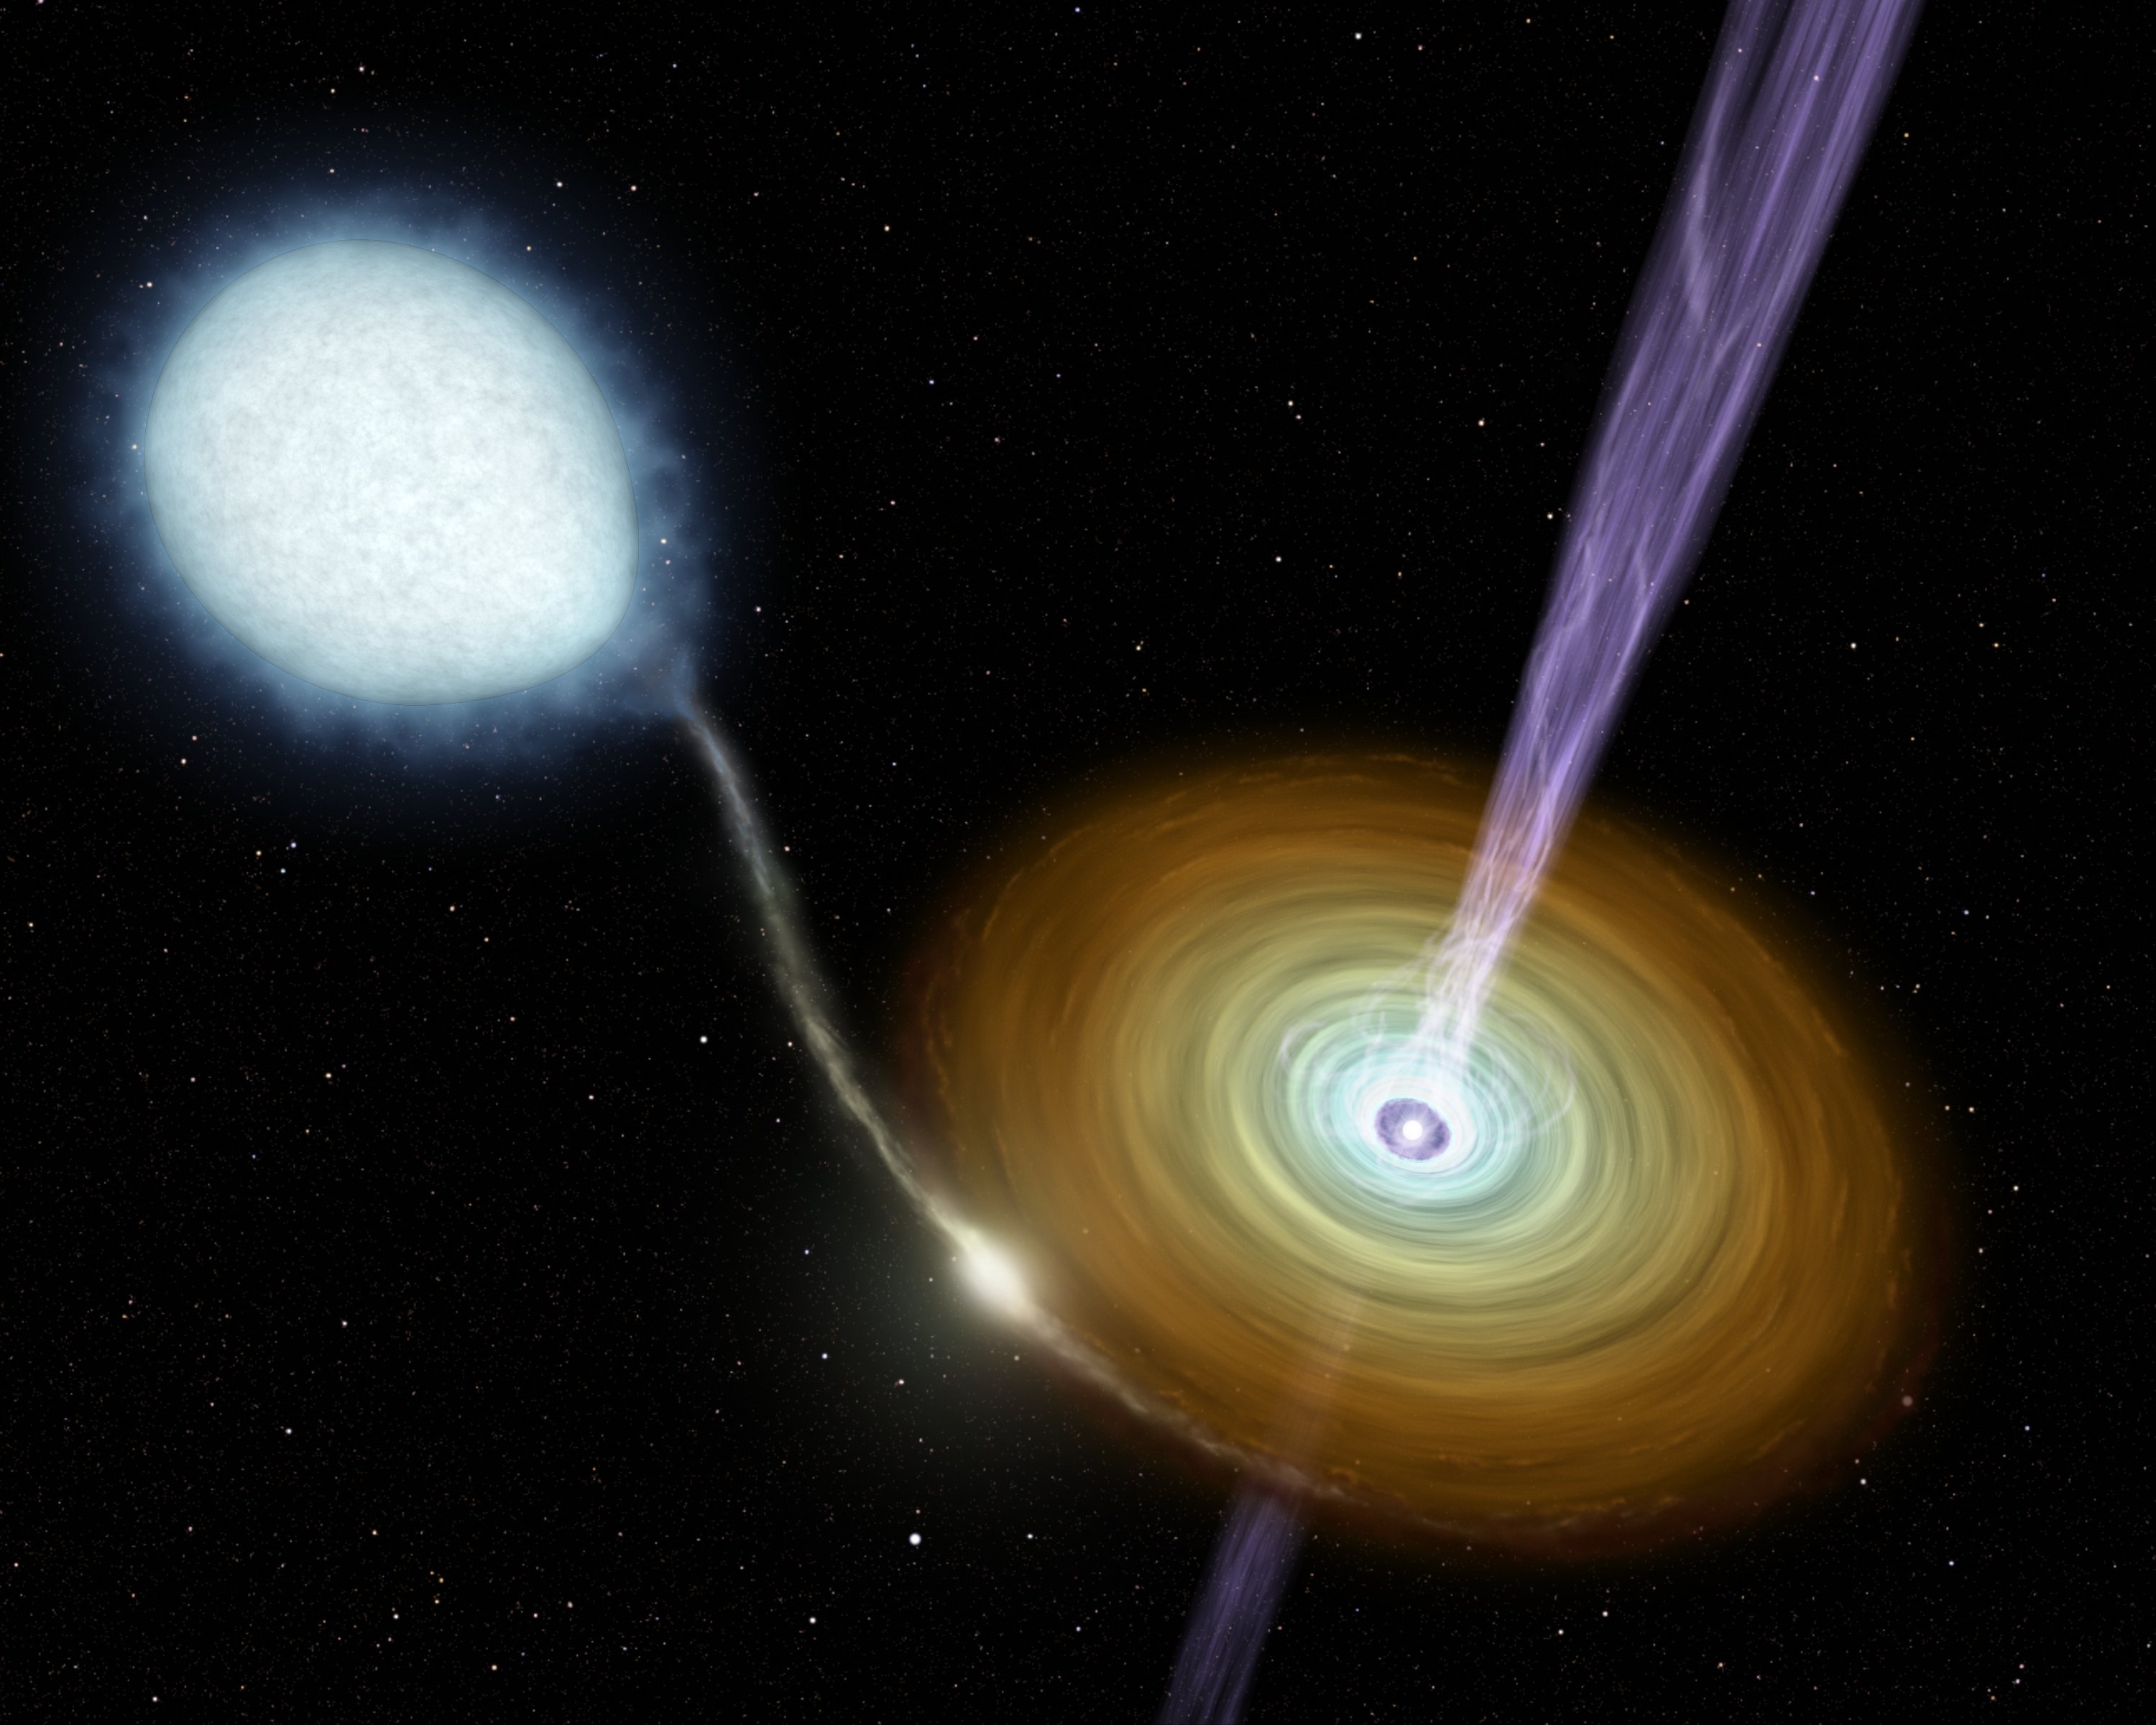

Stellar Jets

This artist concept illustrates jets of material shooting out from the neutron star in the binary system 4U 0614+091. Astronomers using the Spitzer Space Telescope found these remarkable jets, which are streaming into space at nearly the speed of light. Until this observation, astronomers thought that the ability to shoot such continuous jets into space was unique to black holes.

The 4U 0614+091 system contains two stellar corpses, remnants of long-dead stars. The larger one (upper left) is the surviving core of a sun-like star, known as a "white dwarf." The smaller neutron star (lower right, at center of disk) is the dead core of a much more massive star that once exploded in a supernova. Even though the neutron star is tiny compared to the white dwarf it is incredibly dense and is actually about 14 times more massive!

The white dwarf orbits the neutron star similar to the way the Earth orbits the sun. Like a cosmic vacuum cleaner, the neutron star's intense gravity picks up material leaving the white dwarf's atmosphere and collects it into a disk around itself. Known as an "accretion disk," the collected material orbits the neutron star similar to the way rings circle Saturn. The accretion disk is much denser than Saturn's rings, however, and under the influence of the neutron star's immense gravity the inner portions are heated to incredible temperatures.

How the jets around the neutron star are created remains a mystery, but scientists note that accretion disks and intense gravitational fields are characteristics that both neutron stars in binary systems like this one and black holes share. They believe that these traits may be all that is needed to form and fuel the continuous jets of matter.

Credit: NASA/JPL-Caltech/R. Hurt (SSC)